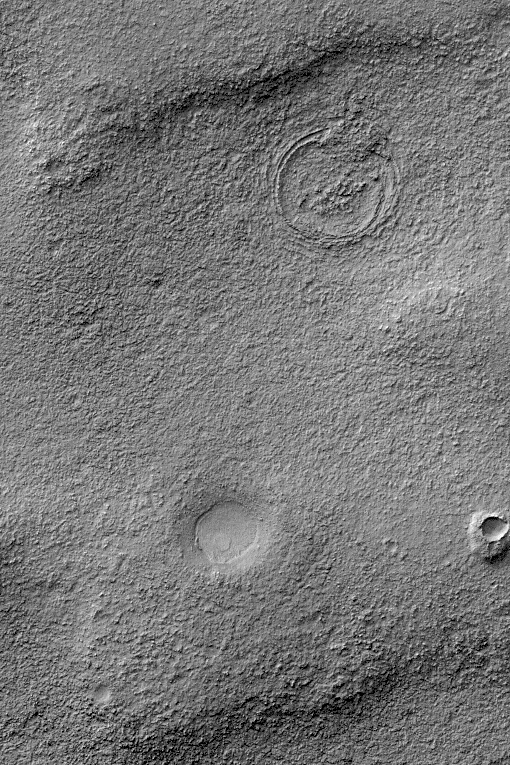

A Tale of 3 Craters

11 November 2004
This Mars Global Surveyor (MGS) Mars Orbiter Camera (MOC) image captures some of the complexity of the martian upper crust. Mars does not simply have an impact-cratered surface, its upper crust is a cratered volume. Over time, older craters on Mars have been eroded, filled, buried, and in some cases exhumed and re-exposed at the martian surface. The crust of Mars is layered to depths of 10 or more kilometers, and mixed in with the layered bedrock are a variety of ancient craters with diameters ranging from a few tens of meters (a few tens of yards) to several hundred kilometers (more than one or two hundred miles).

The picture shown here captures some of the essence of the layered, cratered volume of the upper crust of Mars in a very simple form. The image shows three distinct circular features. The smallest, in the lower right quarter of the image, is a meteor crater surrounded by a mound of material. This small crater formed within a layer of bedrock that once covered the entire scene, but today is found only in this small remnant adjacent to the crater. The intermediate-sized crater, west (left) of the small one, formed either in the next layer down–that is, below the layer in which the small crater formed–or it formed in some layers that are now removed, but was big enough to penetrate deeply into the rock that is near the surface today. The largest circular feature in the image, in the upper right quarter of the image, is still largely buried. It formed in layers of rock that are below the present surface. Erosion has brought traces of its rim back to the surface of Mars. This picture is located near 50.0°S, 77.8°W, and covers an area approximately 3 km (1.9 mi) across. Sunlight illuminates this October 2004 image from the upper left.

Credit: NASA/JPL/Malin Space Science Systems